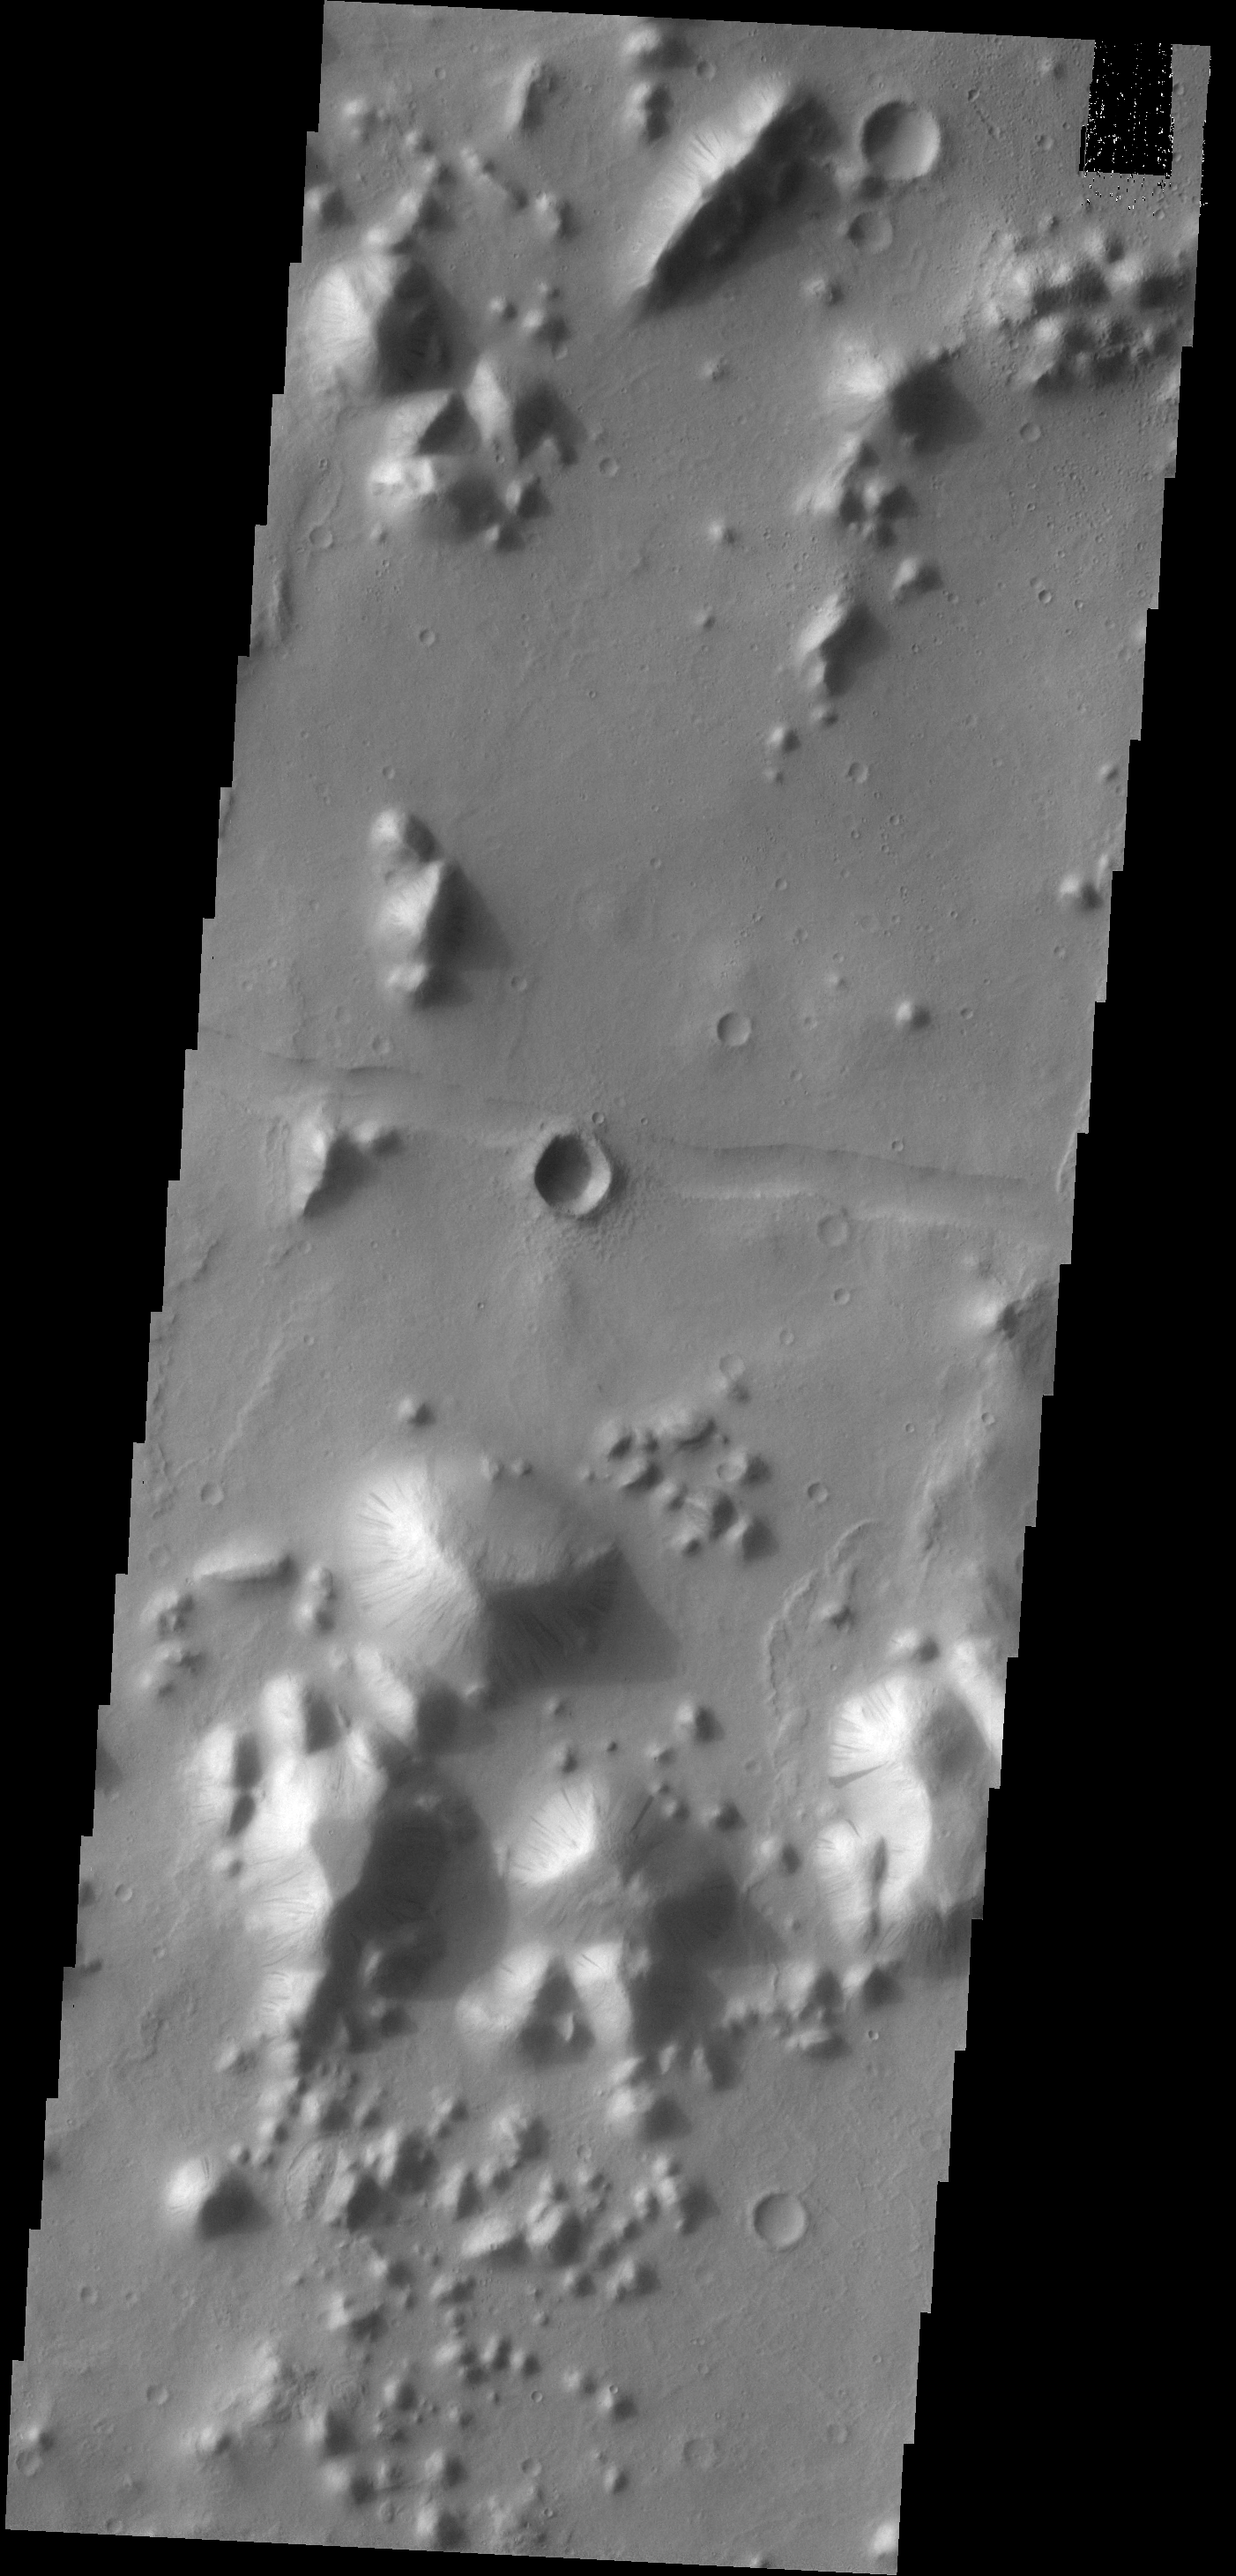

Tartarus Colles

Dark slope streaks mark many of the hills in this VIS image. This region of hills is called Tartarus Colles. The term colles means small hills or knobs.

Credit: NASA/JPL-Caltech/ASU